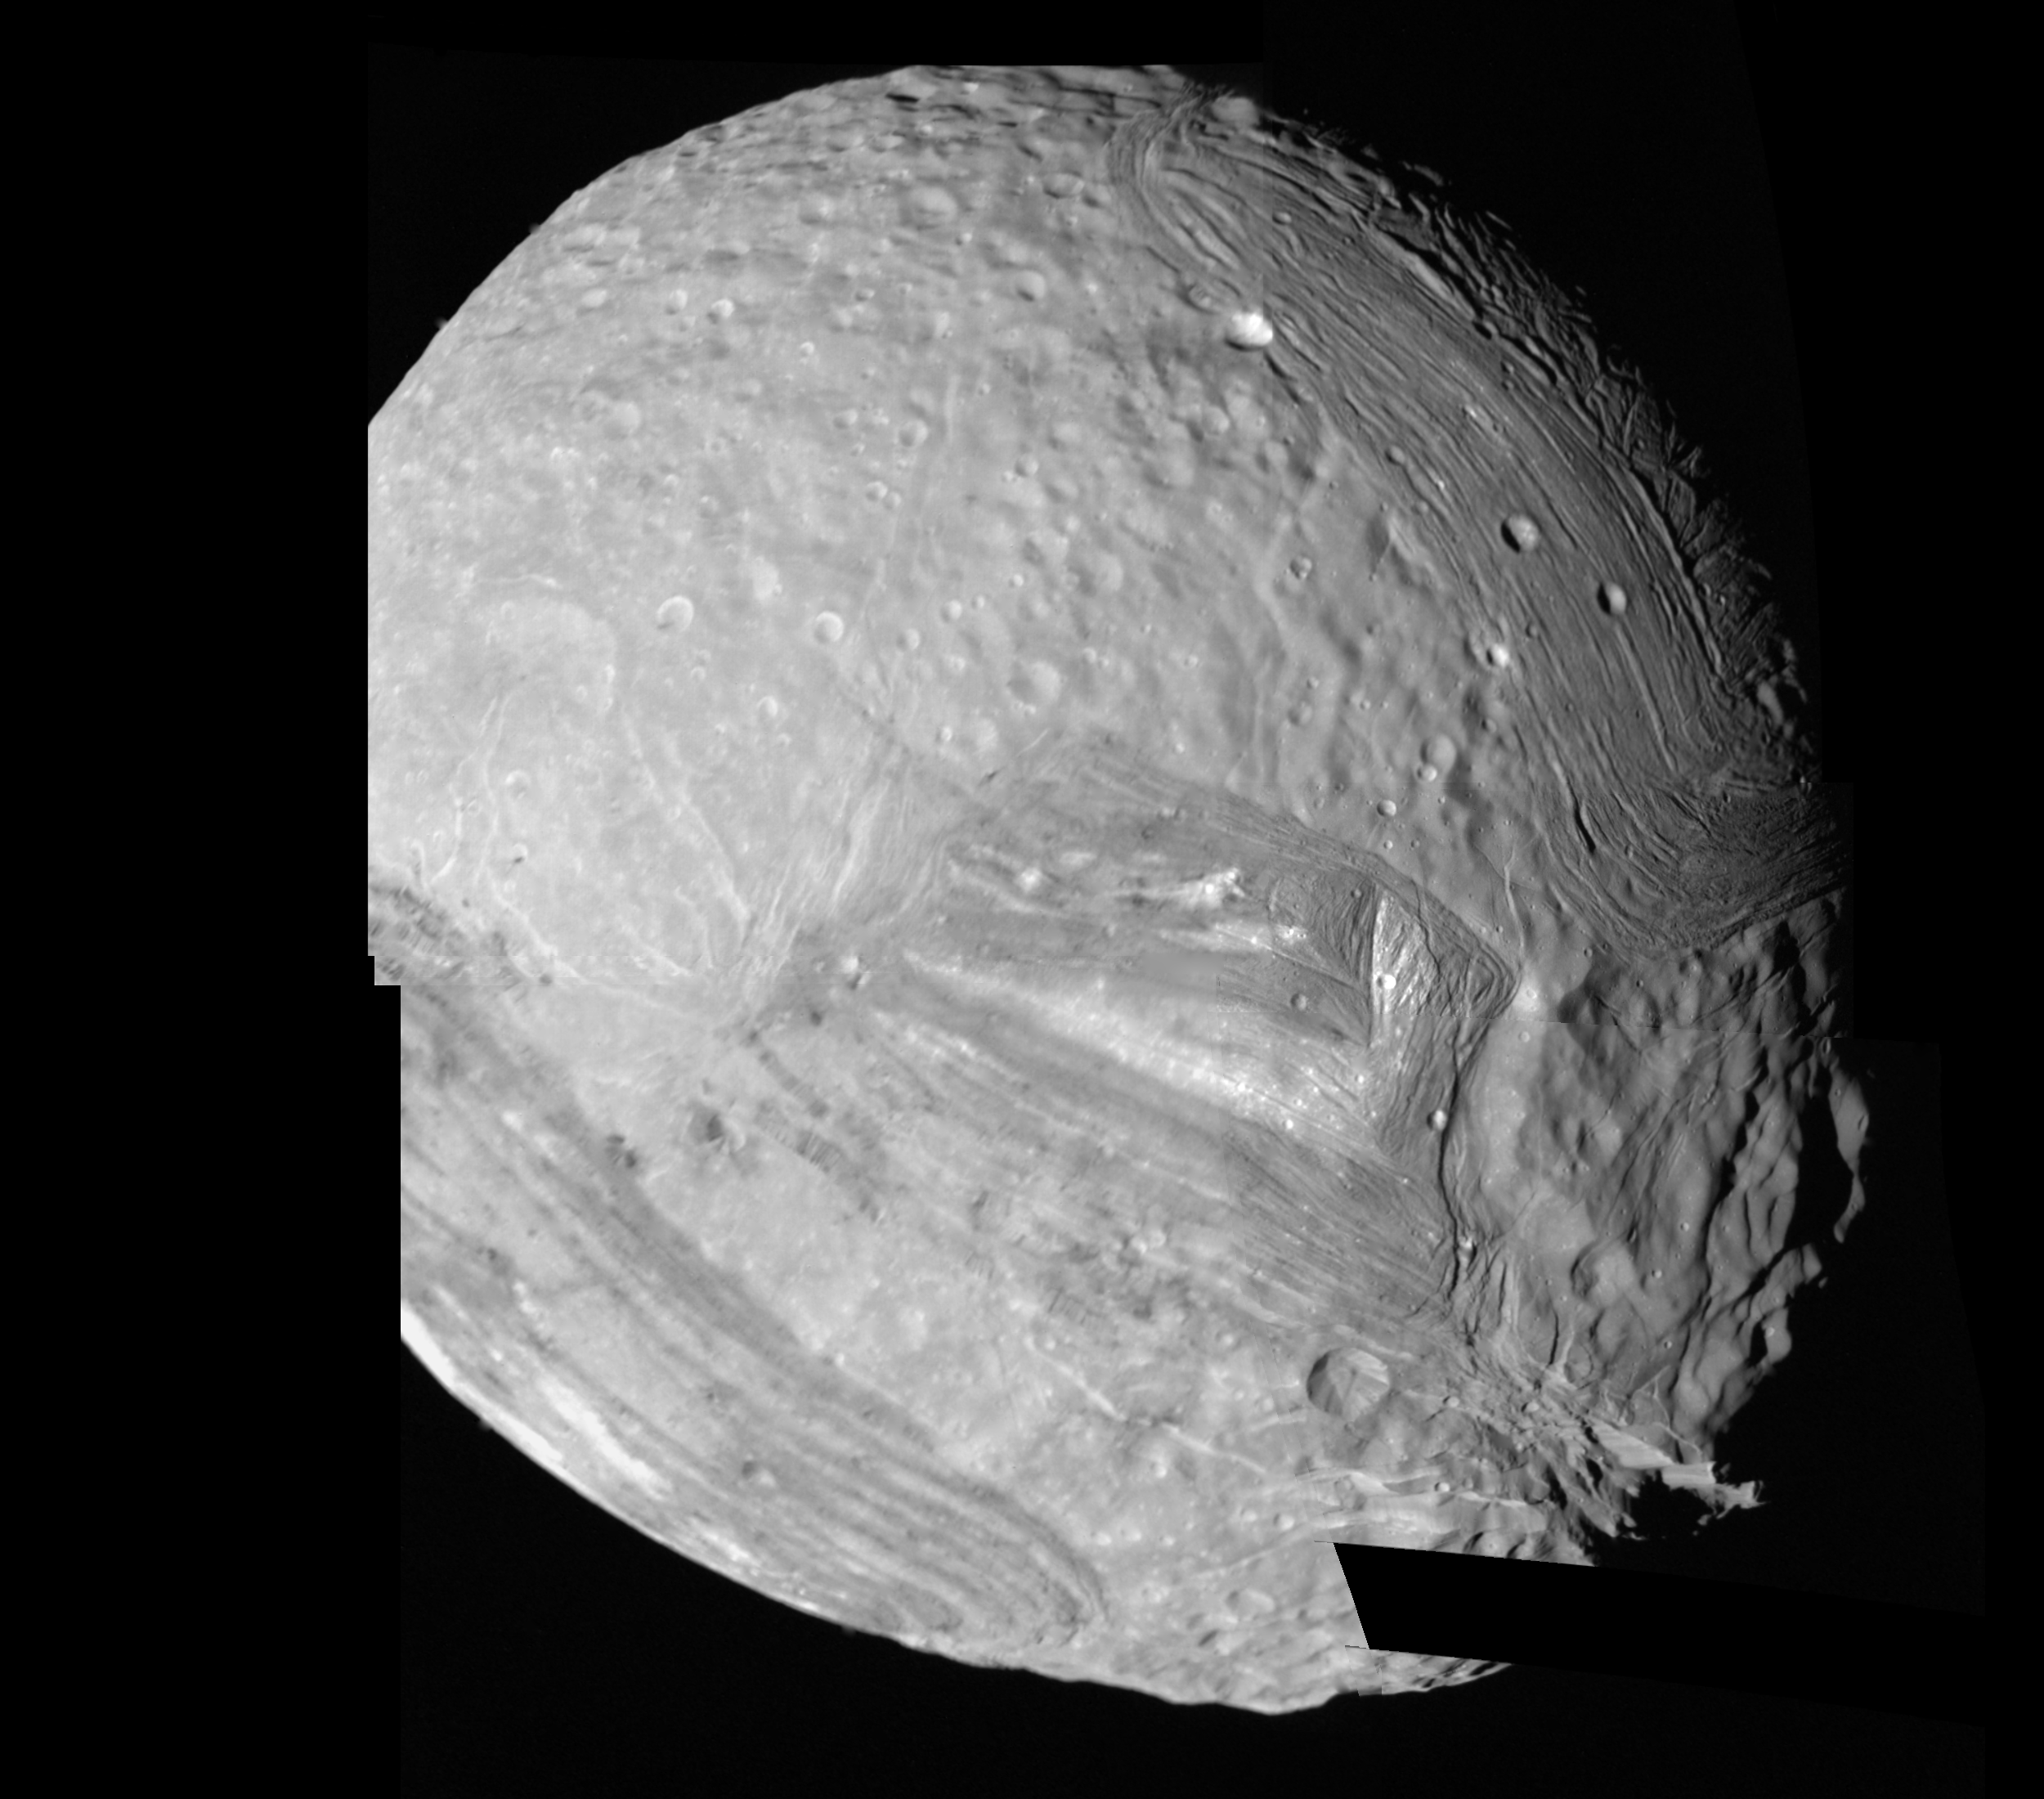

Miranda – High Resolution Mosaic

This computer-assembled mosaic of Miranda includes many of the high-resolution frames obtained by Voyager 2 during its close flyby of the Uranian moon. Miranda, roughly 500 kilometers (300 miles) in diameter, exhibits varied geologic provinces, seen in this mosaic of clear-filter, narrow-angle images from Jan. 24, 1986. The images were obtained from distances of 30,160 to 40,310 km (18,730 to 25,030 mi); resolution ranges from 560 to 740 meters (1,840 to 2,430 feet). These are among the highest-resolution pictures that Voyager has obtained of any of the new “worlds” it has encountered during its mission. On Miranda, ridges and valleys of one province are cut off against the boundary of the next province. Probable compressional (pushed-together) folded ridges are seen in curvilinear patterns, as are many extensional (pulled-apart) faults. Some of these show very large scarps, or cliffs, ranging from O.5 to 5 km (O.3 to 3 mi) in height — that is, higher that the walls of the Grand Canyon on Earth. The missing piece of Miranda’s surface will be included in a later mosaic once more complicated computer processing can be completed. The Voyager project is managed for NASA by the Jet Propulsion Laboratory.

Credit: NASA/JPL